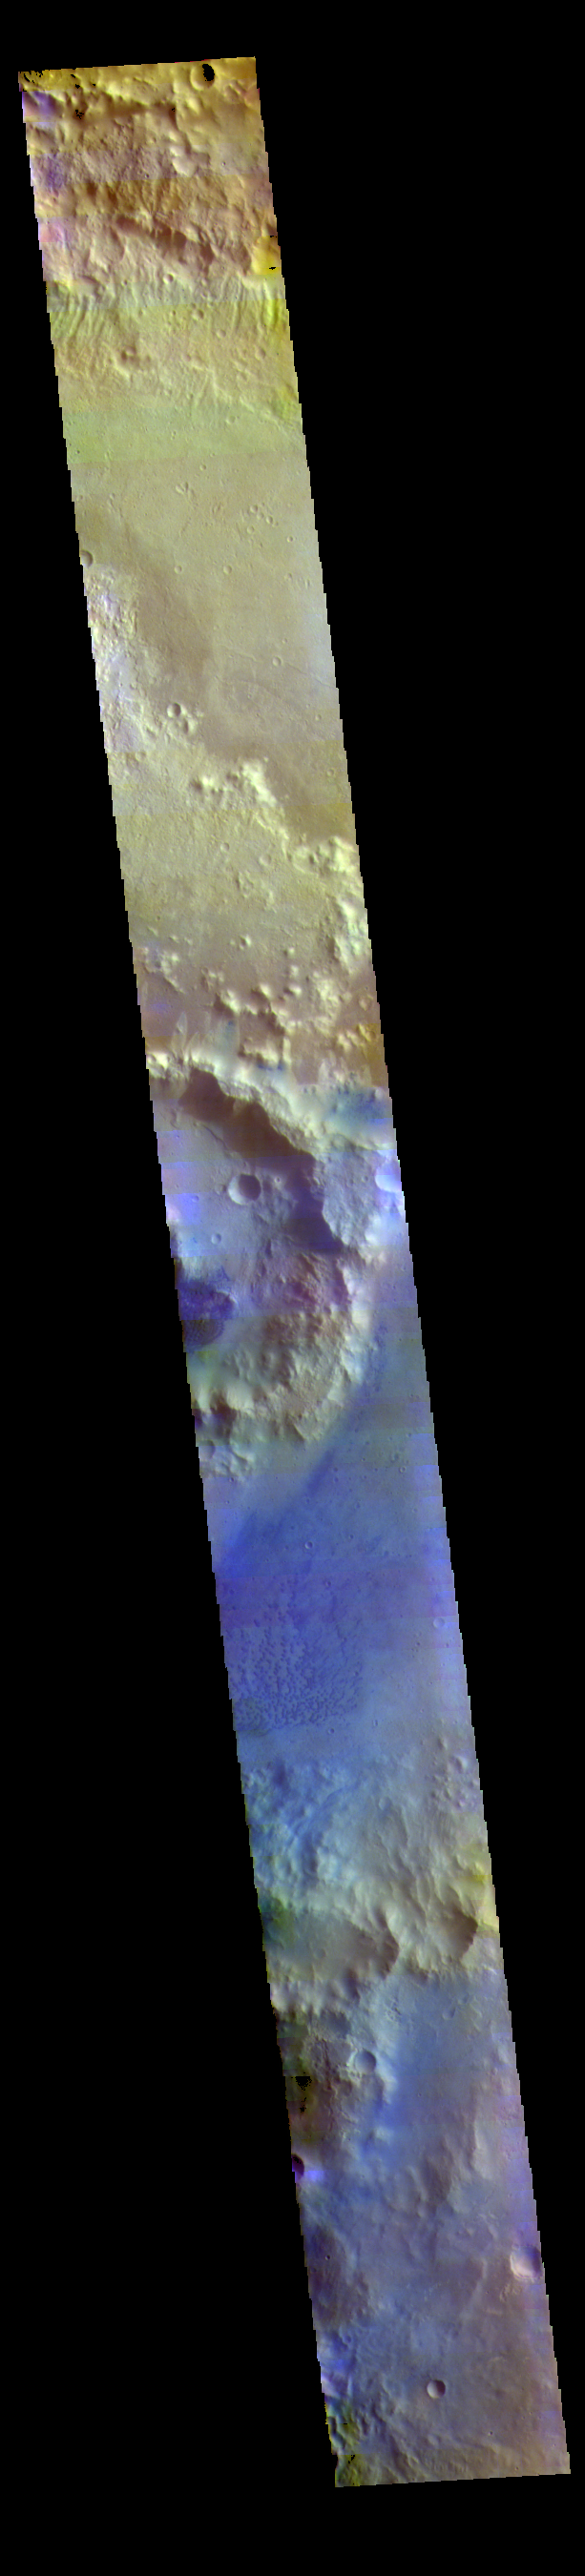

Trouvelot Crater – False Color

The THEMIS VIS camera contains 5 filters. The data from different filters can be combined in multiple ways to create a false color image. These false color images may reveal subtle variations of the surface not easily identified in a single band image. Today’s false color image shows a cross section of Trouvelot Crater and the smaller unnamed crater on its floor. Dark blue in this color combination indicates basaltic sand, visible in sand dunes on the floors of both craters.

Credit: NASA/JPL-Caltech/ASU